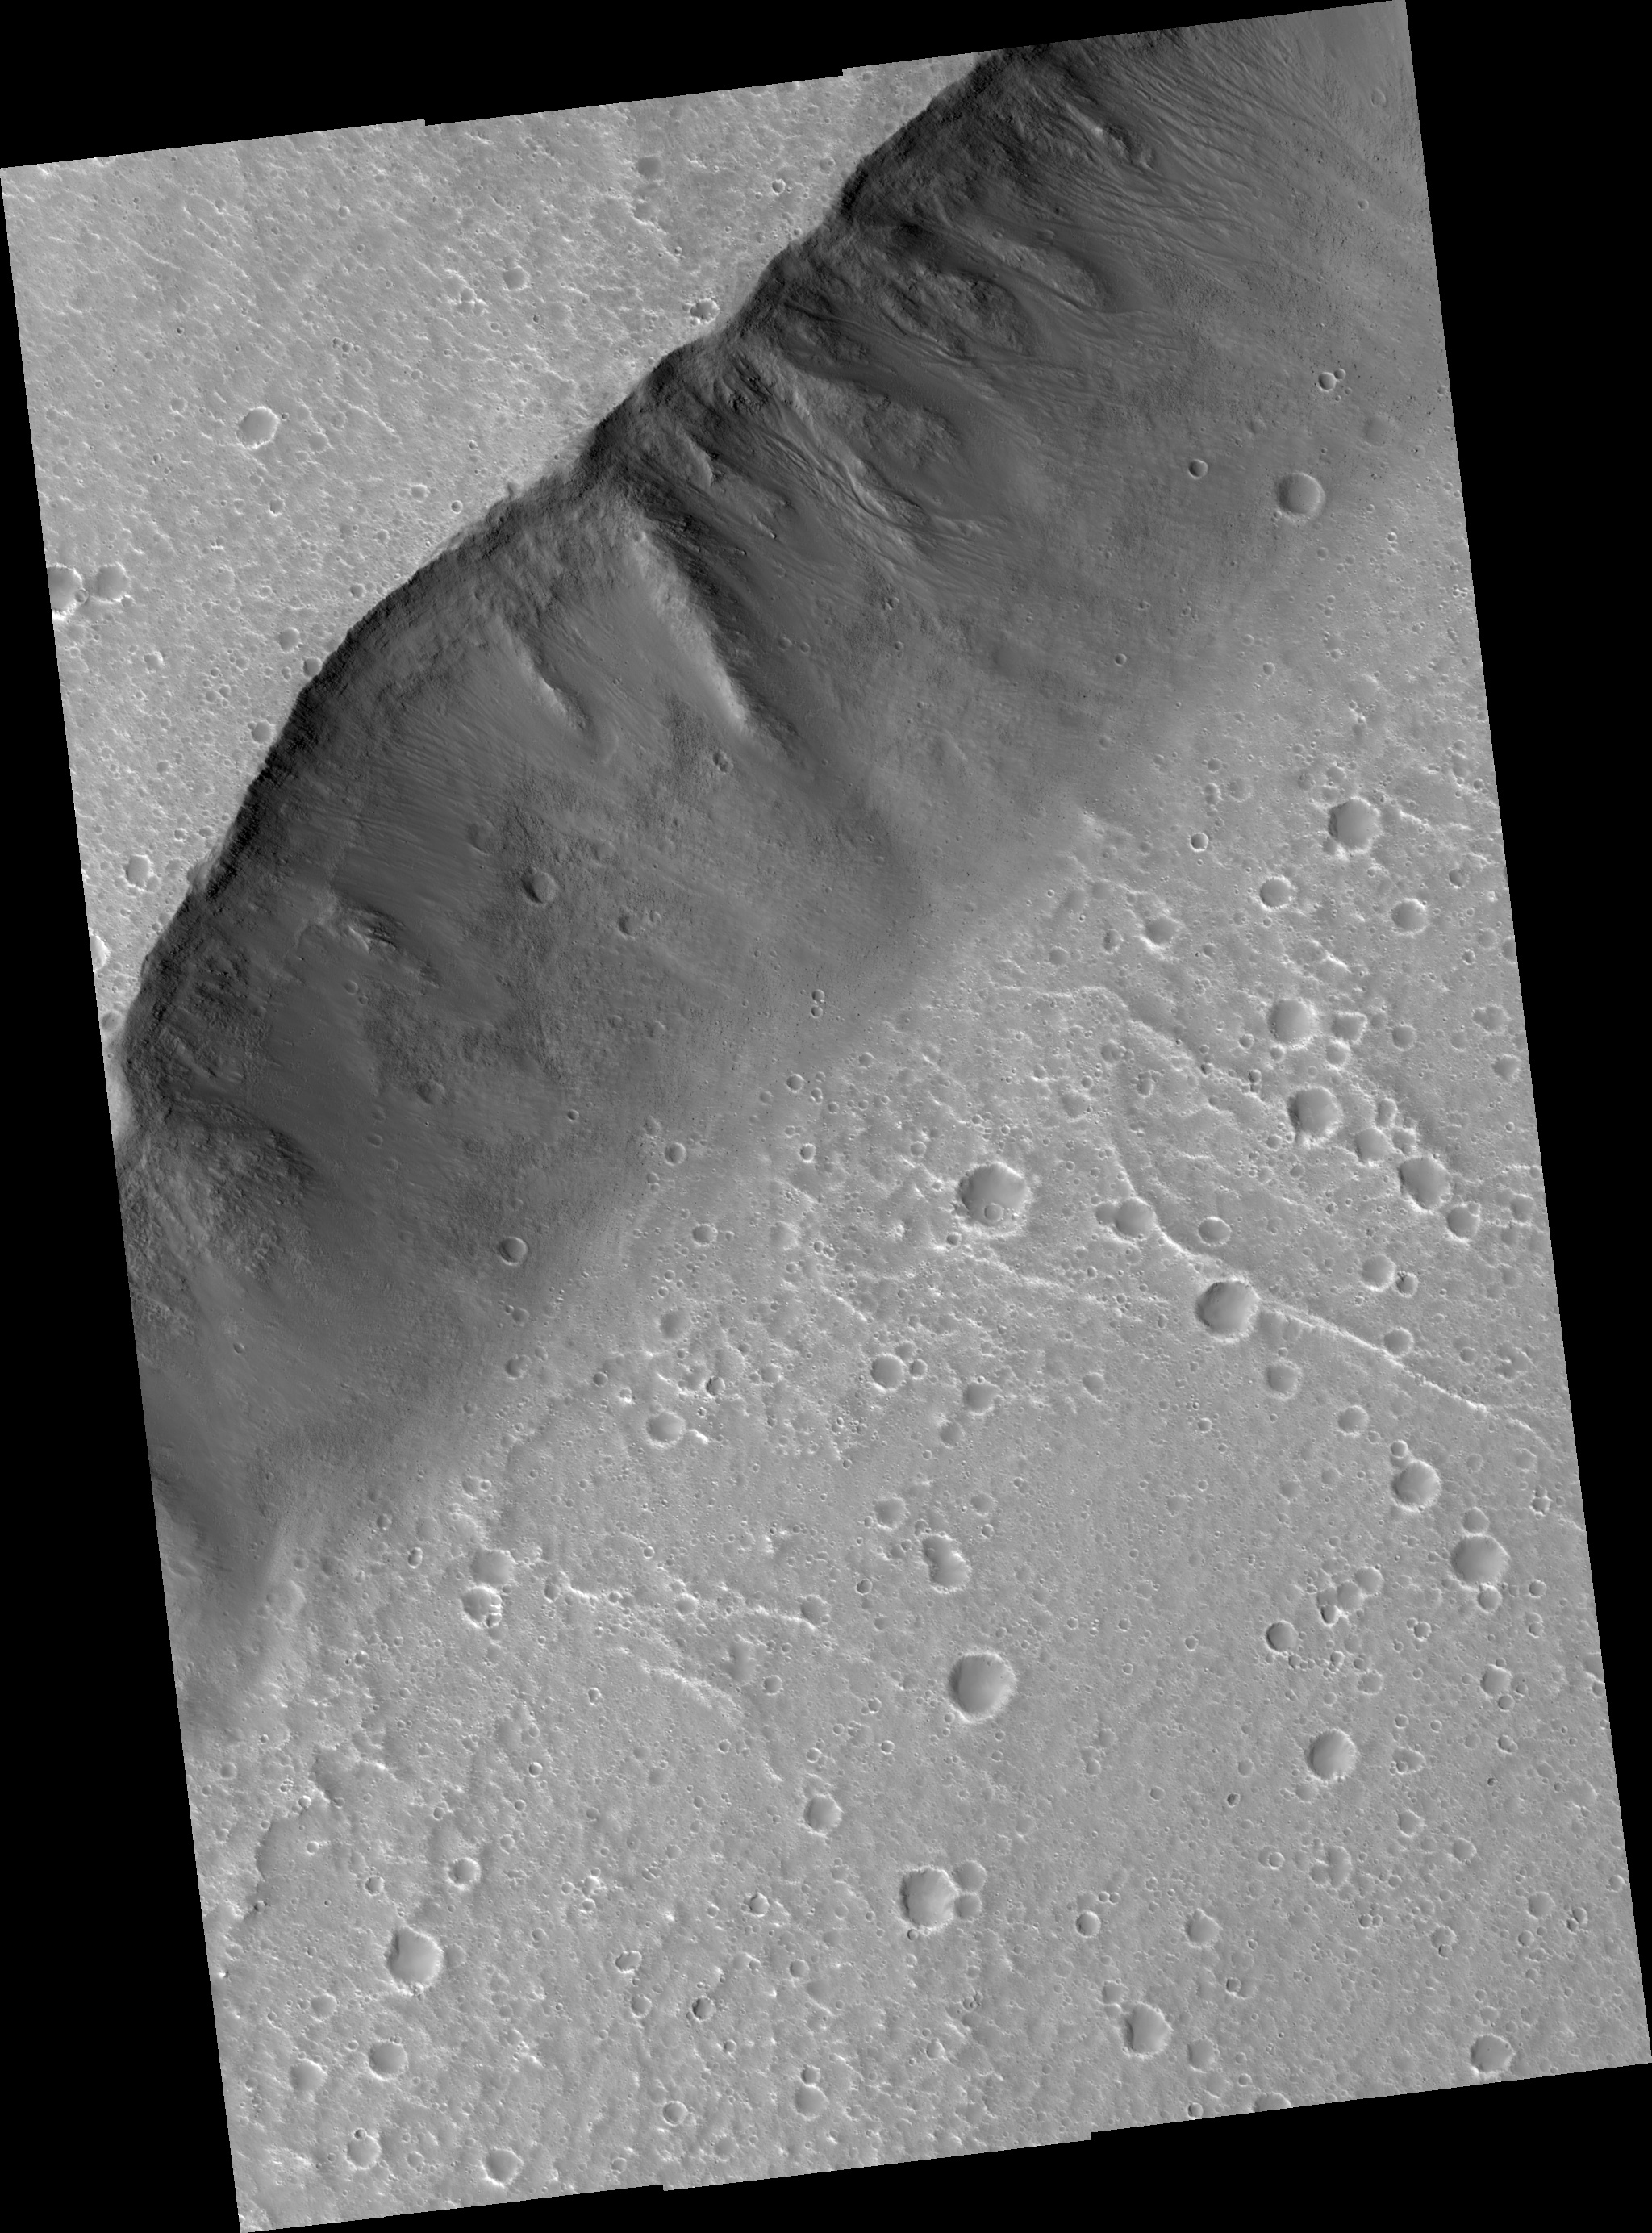

(Almost) Silent Rolling Stones in Kasei Valles

This HiRISE scene (PSP_001640_2125) shows the very steep side of a plateau, part of the northern limit of the Kasei Valles system, which is one of the largest outflow channel systems on Mars.

The difference in elevation here between the mostly flat channel’s floor (bottom right) and the top of the plateau (top left) is over 1,300 m (0.8 miles), comparable in height to the Grand Canyon walls.

The Kasei Valles system is much wider than the Grand Canyon, though, getting to be in places 500 km (300 miles) wide. (The Grand Canyon’s maximum width is 30 km, or 18 miles).

The image’s subset (400 x 250 m or 440 x 270 yards) shows numerous paths with the appearance of dotted lines, criss-crossing the steep side of the plateau. The carving agents can be found at the end of some of these paths: rocky blocks such as the ones in this subset, up to 2 m (2.2 yards) across (4 m or 4.4 yards across elsewhere in the image).

Some of these blocks traveled downhill several hundred meters (yards) as they rolled and bounced leaving behind a trail of indentations or poke marks in the surface’s fine-grained, light-toned soils. The raised borders in some of these poke marks indicate they are relatively recent features, unaffected by wind erosion, or that this soil has cohesive properties, such as if it was cemented.

The sound of these blocks falling did not travel very far, though. According to computer simulations sound in Mars travels only 1.5% the distance it would travel on Earth. (No Martian sound has ever been recorded.) Hence, the same sound which would travel 1 km (0.6 miles) on Earth would travel only 15 m (16 yards) on Mars. This is due to the lower Martian atmospheric pressure, which is approximately 1% of that of Earth.

Observation Toolbox
Acquisition date: 12 December 2006
Local Mars time: 3:25 PM
Degrees latitude (centered): 32.2°
Degrees longitude (East): 306.0°
Range to target site: 292.4 km (182.8 miles)
Original image scale range: from 29.3 cm/pixel (with 1 x 1 binning) to 58.5 cm/pixel (with 2 x 2 binning)
Map-projected scale: 25 cm/pixel and north is up
Map-projection: EQUIRECTANGULAR
Emission angle: 5.2°
Phase angle: 55.0°
Solar incidence angle: 50°, with the Sun about 40° above the horizon
Solar longitude: 144.1°, Northern Summer

NASA’s Jet Propulsion Laboratory, a division of the California Institute of Technology in Pasadena, manages the Mars Reconnaissance Orbiter for NASA’s Science Mission Directorate, Washington. Lockheed Martin Space Systems, Denver, is the prime contractor for the project and built the spacecraft. The High Resolution Imaging Science Experiment is operated by the University of Arizona, Tucson, and the instrument was built by Ball Aerospace and Technology Corp., Boulder, Colo.

Credit: NASA/JPL/Univ. of Arizona